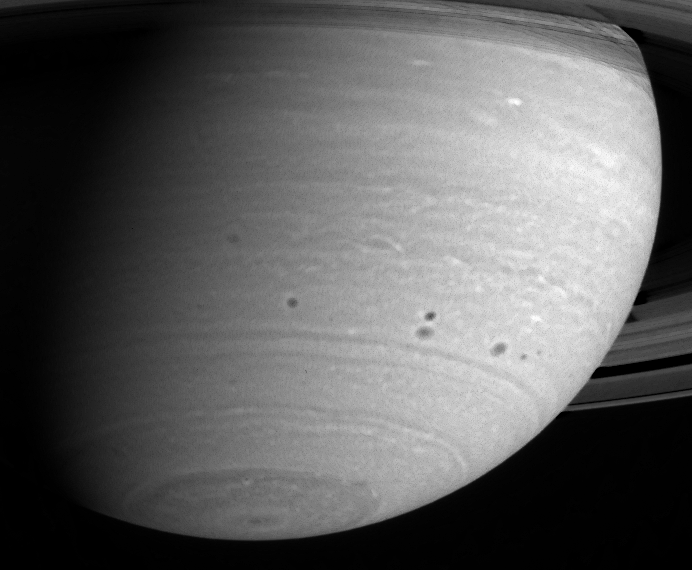

Mid-Latitude Storms

Cassini continues its vigil as Saturn’s atmosphere churns and morphs through time. Four large, dark spots, or storms, form a symmetrical pattern in the mid-southern latitudes as these features squeeze past each other. Further observations will show whether these storms merge or spawn new spots of their own. North of the features, some latitudinal bands exhibit a bumpy or scalloped pattern, probably indicative of planet-scale wave motions in the atmosphere.

The image was taken with the Cassini spacecraft’s narrow angle camera on May 15, 2004, from a distance of 24.7 million kilometers (15.3 million miles) from Saturn through a filter centered at 750 nanometers. The image scale is 147 kilometers (91 miles) per pixel. Contrast in the image enhanced to aid visibility.

The Cassini-Huygens mission is a cooperative project of NASA, the European Space Agency and the Italian Space Agency. The Jet Propulsion Laboratory, a division of the California Institute of Technology in Pasadena, manages the Cassini-Huygens mission for NASA’s Office of Space Science, Washington, D.C. The Cassini orbiter and its two onboard cameras, were designed, developed and assembled at JPL. The imaging team is based at the Space Science Institute, Boulder, Colo.

Credit: NASA/JPL/Space Science Institute